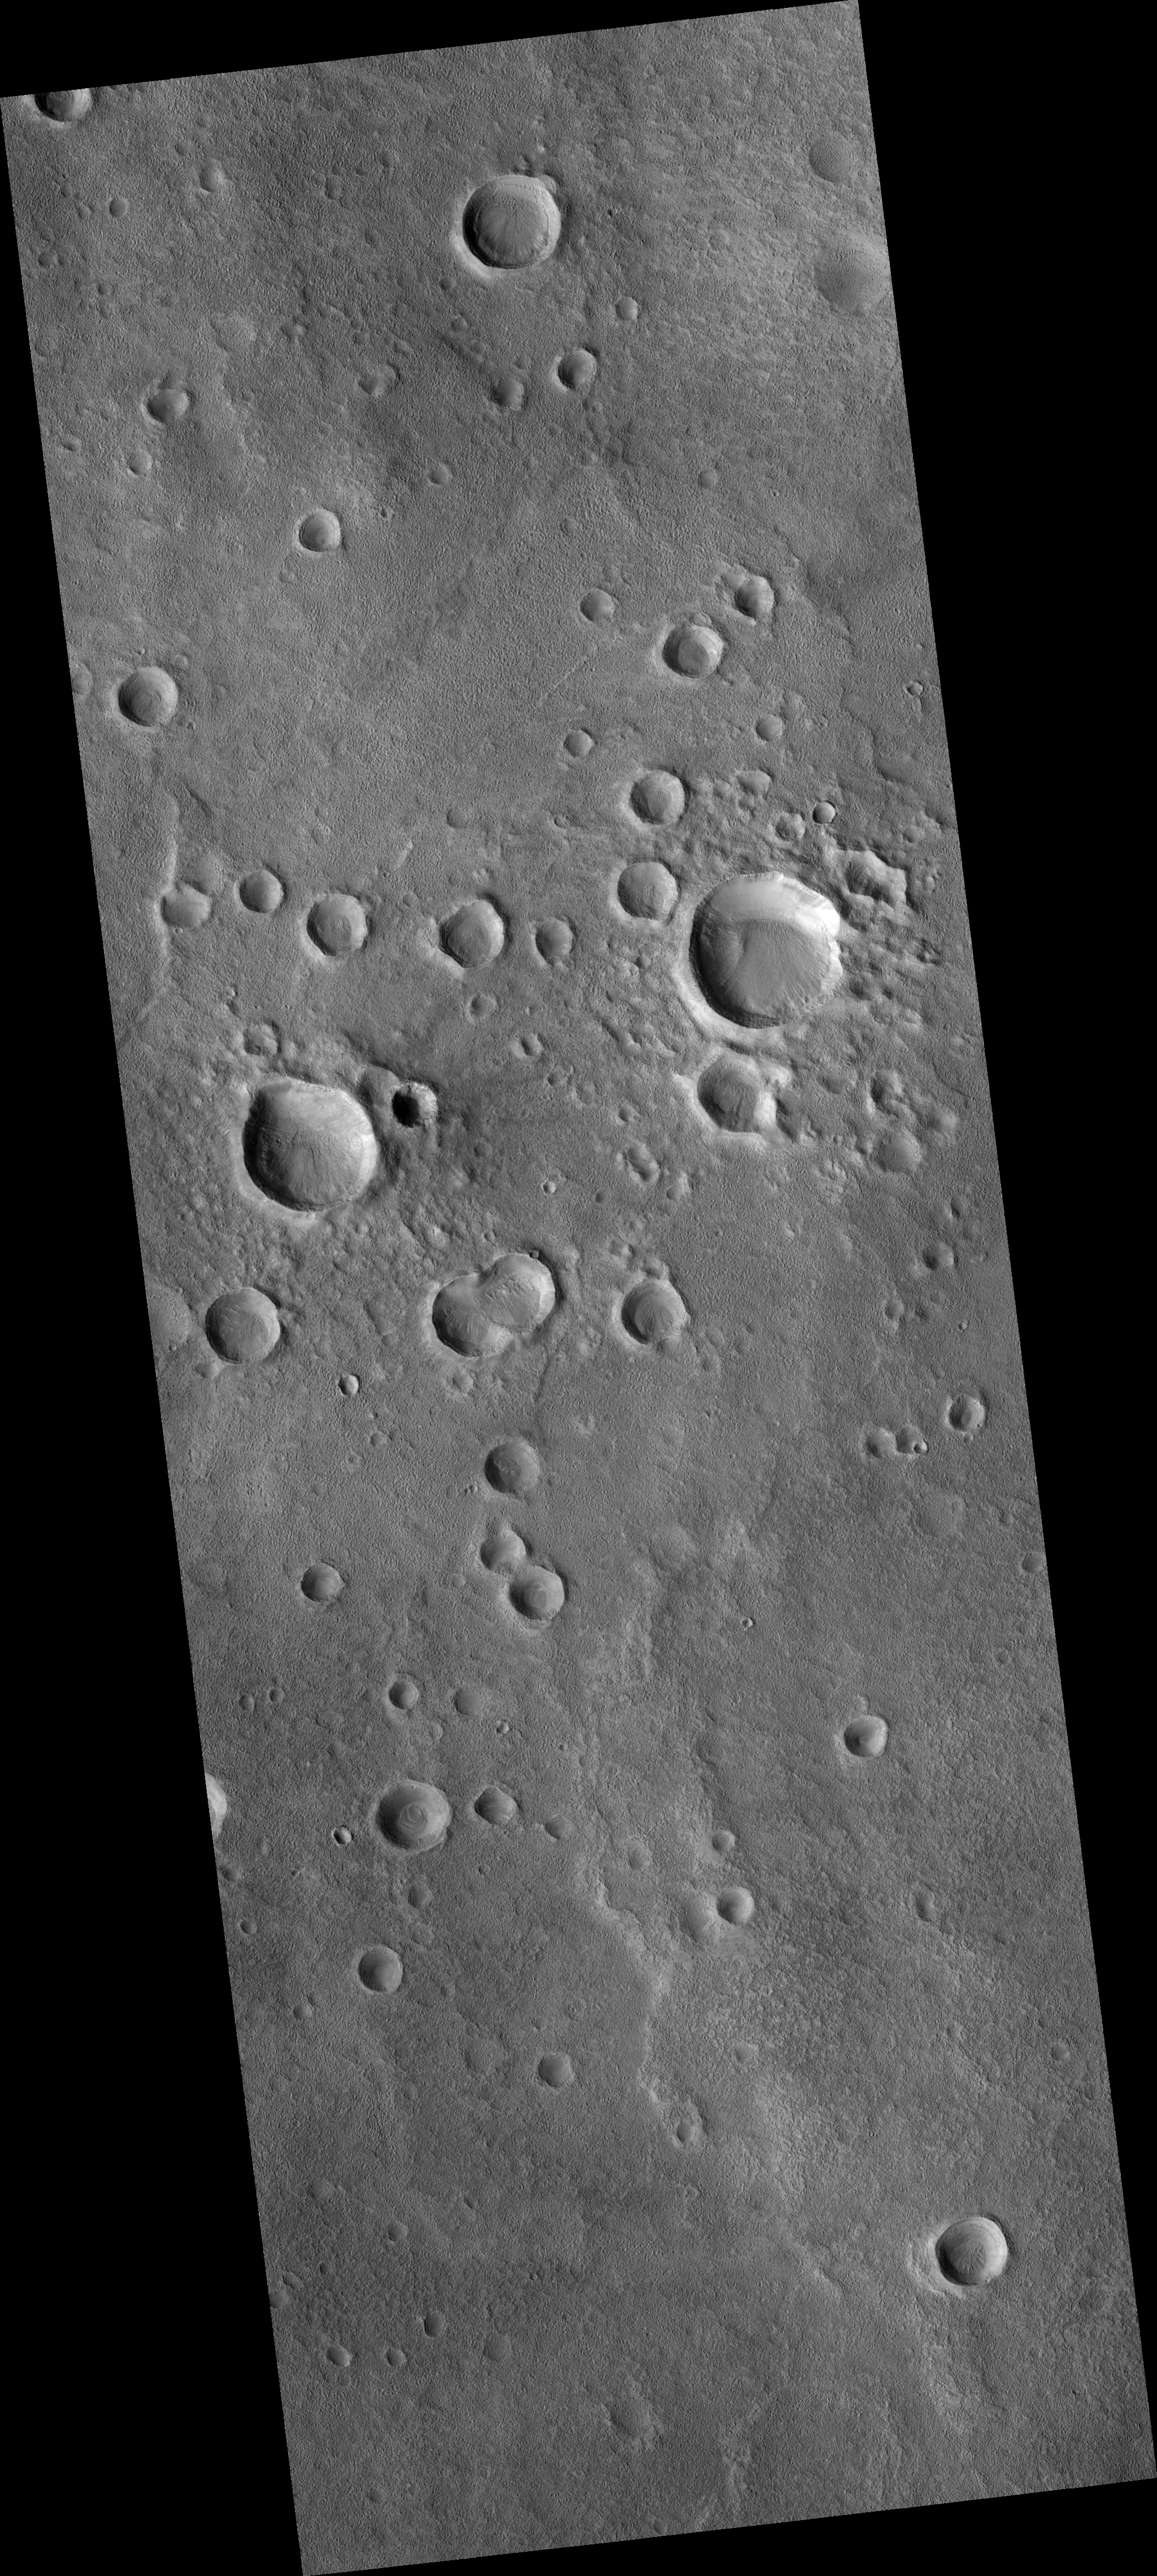

Dissected Mantled Terrain

A northern mid-latitude scene consisting of craters, intercrater plains, and mantled material is seen in this HiRISE image (PSP_002917_2175).

The mantled material seen here covers much of the middle latitudes in both hemispheres of Mars; it has been visibly removed in some locations. It’s called “mantled” because it looks as if it’s just draped over, or mantling, the topography underneath.

The mantled material is what causes the craters to have a muted, softened appearance. It’s thought to be ice-rich material deposited in a climate different from that of today.

The mantled unit is dissected here, meaning that is not pristine and has likely undergone modification since it was originally laid down. The intercrater plains have a pitted texture (see subimage; full resolution, approx. 200 m [218 yards]) thought to be caused by water ice sublimating and leaving depressions behind.

Unlike that of Earth, the obliquity (tilt of the planet’s rotation axis) of Mars changes wildly. Earth has the Moon to keep its axis stable, but Mars’ satellites, Phobos and Deimos, are not massive enough to do the same.

Today Mars’ obliquity (25.19°) is similar to that of Earth’s (23.45°), but this has not always been the case. As the obliquity changes, the portions of Mars that receive the most sunlight shift. During periods of high obliquity, polar regions receive the most sunlight. This causes polar ices, including water ice and carbon dioxide ice, to sublimate (evaporate) into the atmosphere. They would then potentially be re-deposited in the mid-latitudes, similar to where this image is located. It is believed that this process is responsible for the mid-latitude mantled unit.

Observation Toolbox
Acquisition date: 3 March 2007
Local Mars time: 3:34 PM
Degrees latitude (centered): 37.0°
Degrees longitude (East): 5.3°
Range to target site: 295.6 km (184.7 miles)
Original image scale range: 29.6 cm/pixel (with 1 x 1 binning) so objects ~89 cm across are resolved
Map-projected scale: 25 cm/pixel and north is up
Map-projection: EQUIRECTANGULAR
Emission angle: 0.3°
Phase angle: 67.3°
Solar incidence angle: 67°, with the Sun about 23° above the horizon
Solar longitude: 198.5°, Northern Autumn

NASA’s Jet Propulsion Laboratory, a division of the California Institute of Technology in Pasadena, manages the Mars Reconnaissance Orbiter for NASA’s Science Mission Directorate, Washington. Lockheed Martin Space Systems, Denver, is the prime contractor for the project and built the spacecraft. The High Resolution Imaging Science Experiment is operated by the University of Arizona, Tucson, and the instrument was built by Ball Aerospace and Technology Corp., Boulder, Colo.

Credit: NASA/JPL/Univ. of Arizona